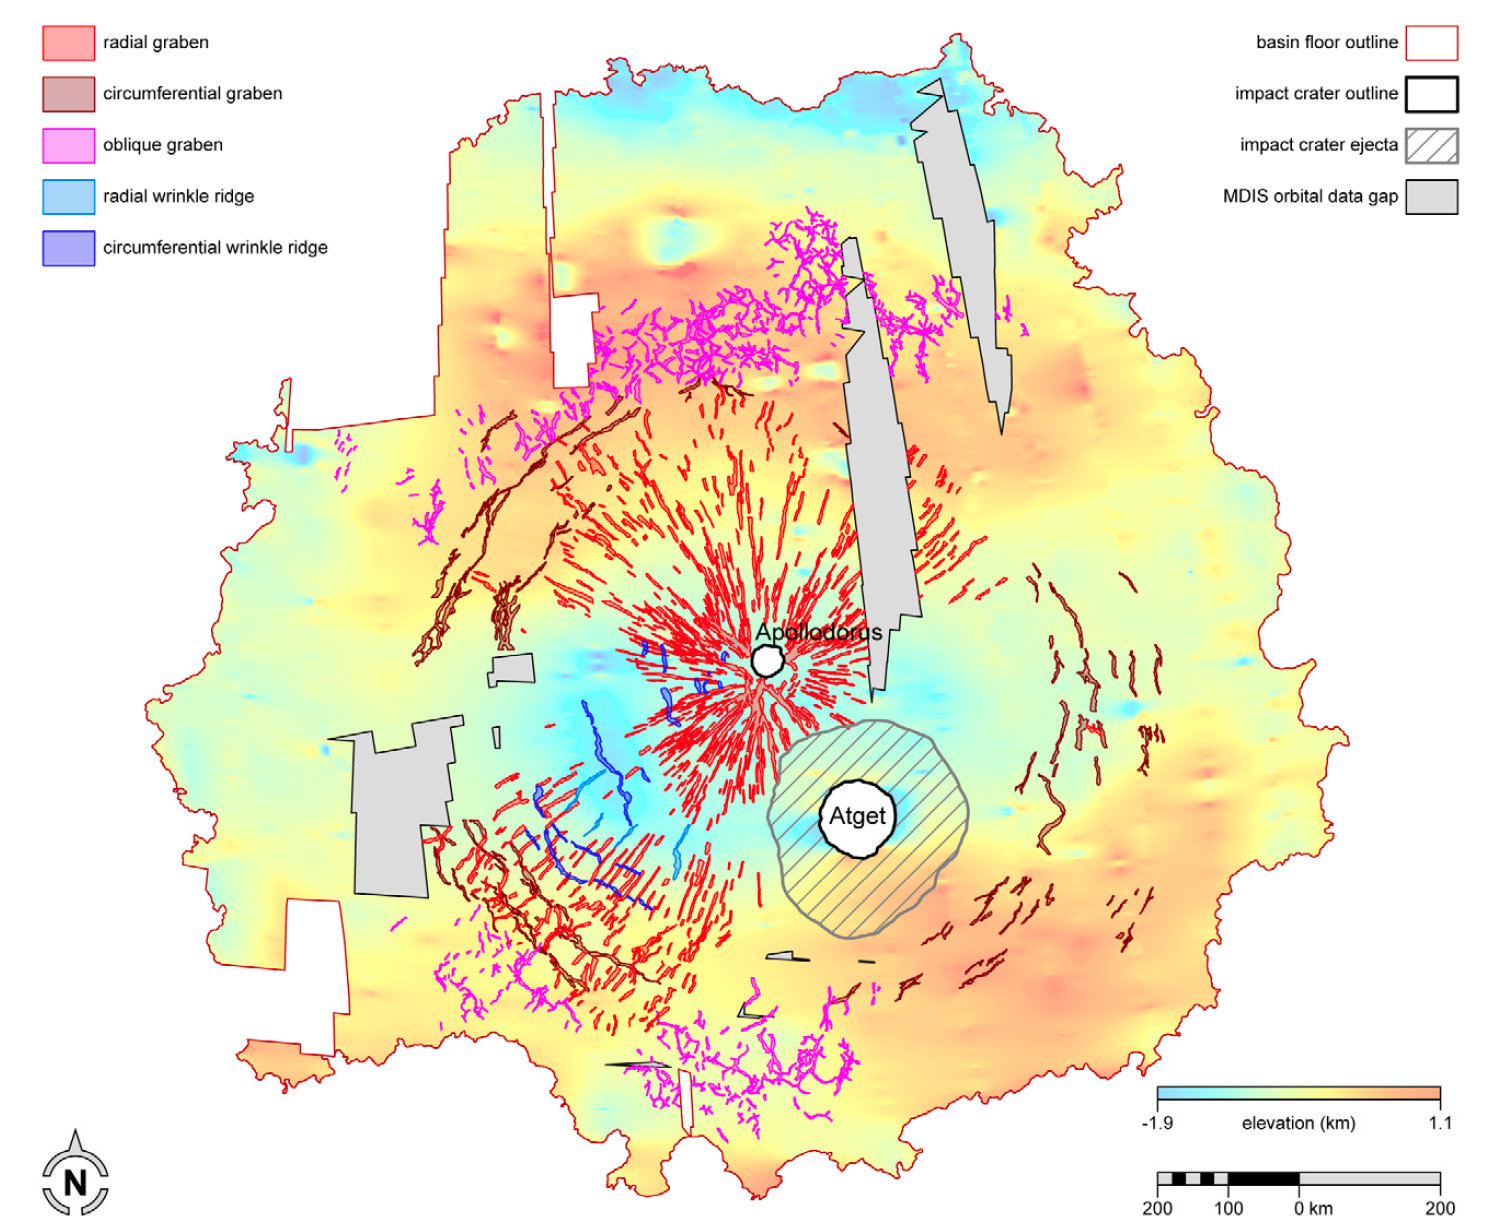

New MESSENGER Results at LPSC: Caloris Tectonic Map

The large Caloris basin hosts a wide variety of tectonic features, including graben, ridges, and Pantheon Fossae. MESSENGER team members are in the process of mapping the tectonic features within the Caloris basin and deciphering their complicated relationships. The tectonic map shown here was published in the abstracts of the 43rd Lunar and Planetary Science Conference, which is being held this week in The Woodlands, Texas. In total, MESSENGER team members are presenting 57 papers at this conference.

#1722.

Center Latitude: 31°
Center Longitude: 163° E
Scale: Caloris basin has a diameter of 1,550 kilometers (960 miles)
Reference: From abstract #1722 by Paul K. Byrne and coauthors at the 43rd Lunar and Planetary Science Conference

The MESSENGER spacecraft is the first ever to orbit the planet Mercury, and the spacecraft’s seven scientific instruments and radio science investigation are unraveling the history and evolution of the Solar System’s innermost planet. Visit the Why Mercury? section of this website to learn more about the key science questions that the MESSENGER mission is addressing. During the one-year primary mission, MDIS acquired 88,746 images and extensive other data sets. MESSENGER is now in a year-long extended mission, during which plans call for the acquisition of more than 80,000 additional images to support MESSENGER’s science goals.

These images are from MESSENGER, a NASA Discovery mission to conduct the first orbital study of the innermost planet, Mercury. For information regarding the use of images, see the MESSENGER image use policy.

Credit: NASA/Johns Hopkins University Applied Physics Laboratory/Carnegie Institution of Washington/Byrne et al.